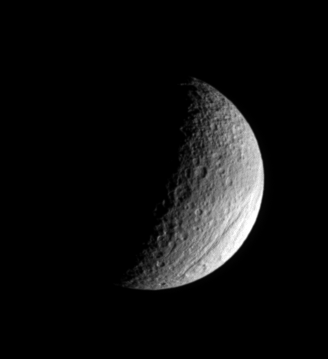

Tethys Is Gorges

The ancient gorge of Ithaca Chasma carves a path across Tethys and continues out of sight over the moon’s limb. This great rift is a system of canyons that is 100 kilometers (60 miles) across on average, is 4 kilometers (2 miles) deep in places, and can be traced more than 1,000 kilometers (620 miles) over Tethys’ surface, from north to south.

This view also shows the belt of darkened material that Tethys (1,071 kilometers, or 665 miles across) wears prominently on its leading hemisphere. North is up.

The image was taken in visible light with the Cassini spacecraft narrow-angle camera on July 23, 2006 at a distance of approximately 795,000 kilometers (494,000 miles) from Tethys and at a Sun-Tethys-spacecraft, or phase, angle of 99 degrees. Image scale is 5 kilometers (3 miles) per pixel.

The Cassini-Huygens mission is a cooperative project of NASA, the European Space Agency and the Italian Space Agency. The Jet Propulsion Laboratory, a division of the California Institute of Technology in Pasadena, manages the mission for NASA’s Science Mission Directorate, Washington, D.C. The Cassini orbiter and its two onboard cameras were designed, developed and assembled at JPL. The imaging operations center is based at the Space Science Institute in Boulder, Colo.

Credit: NASA/JPL/Space Science Institute